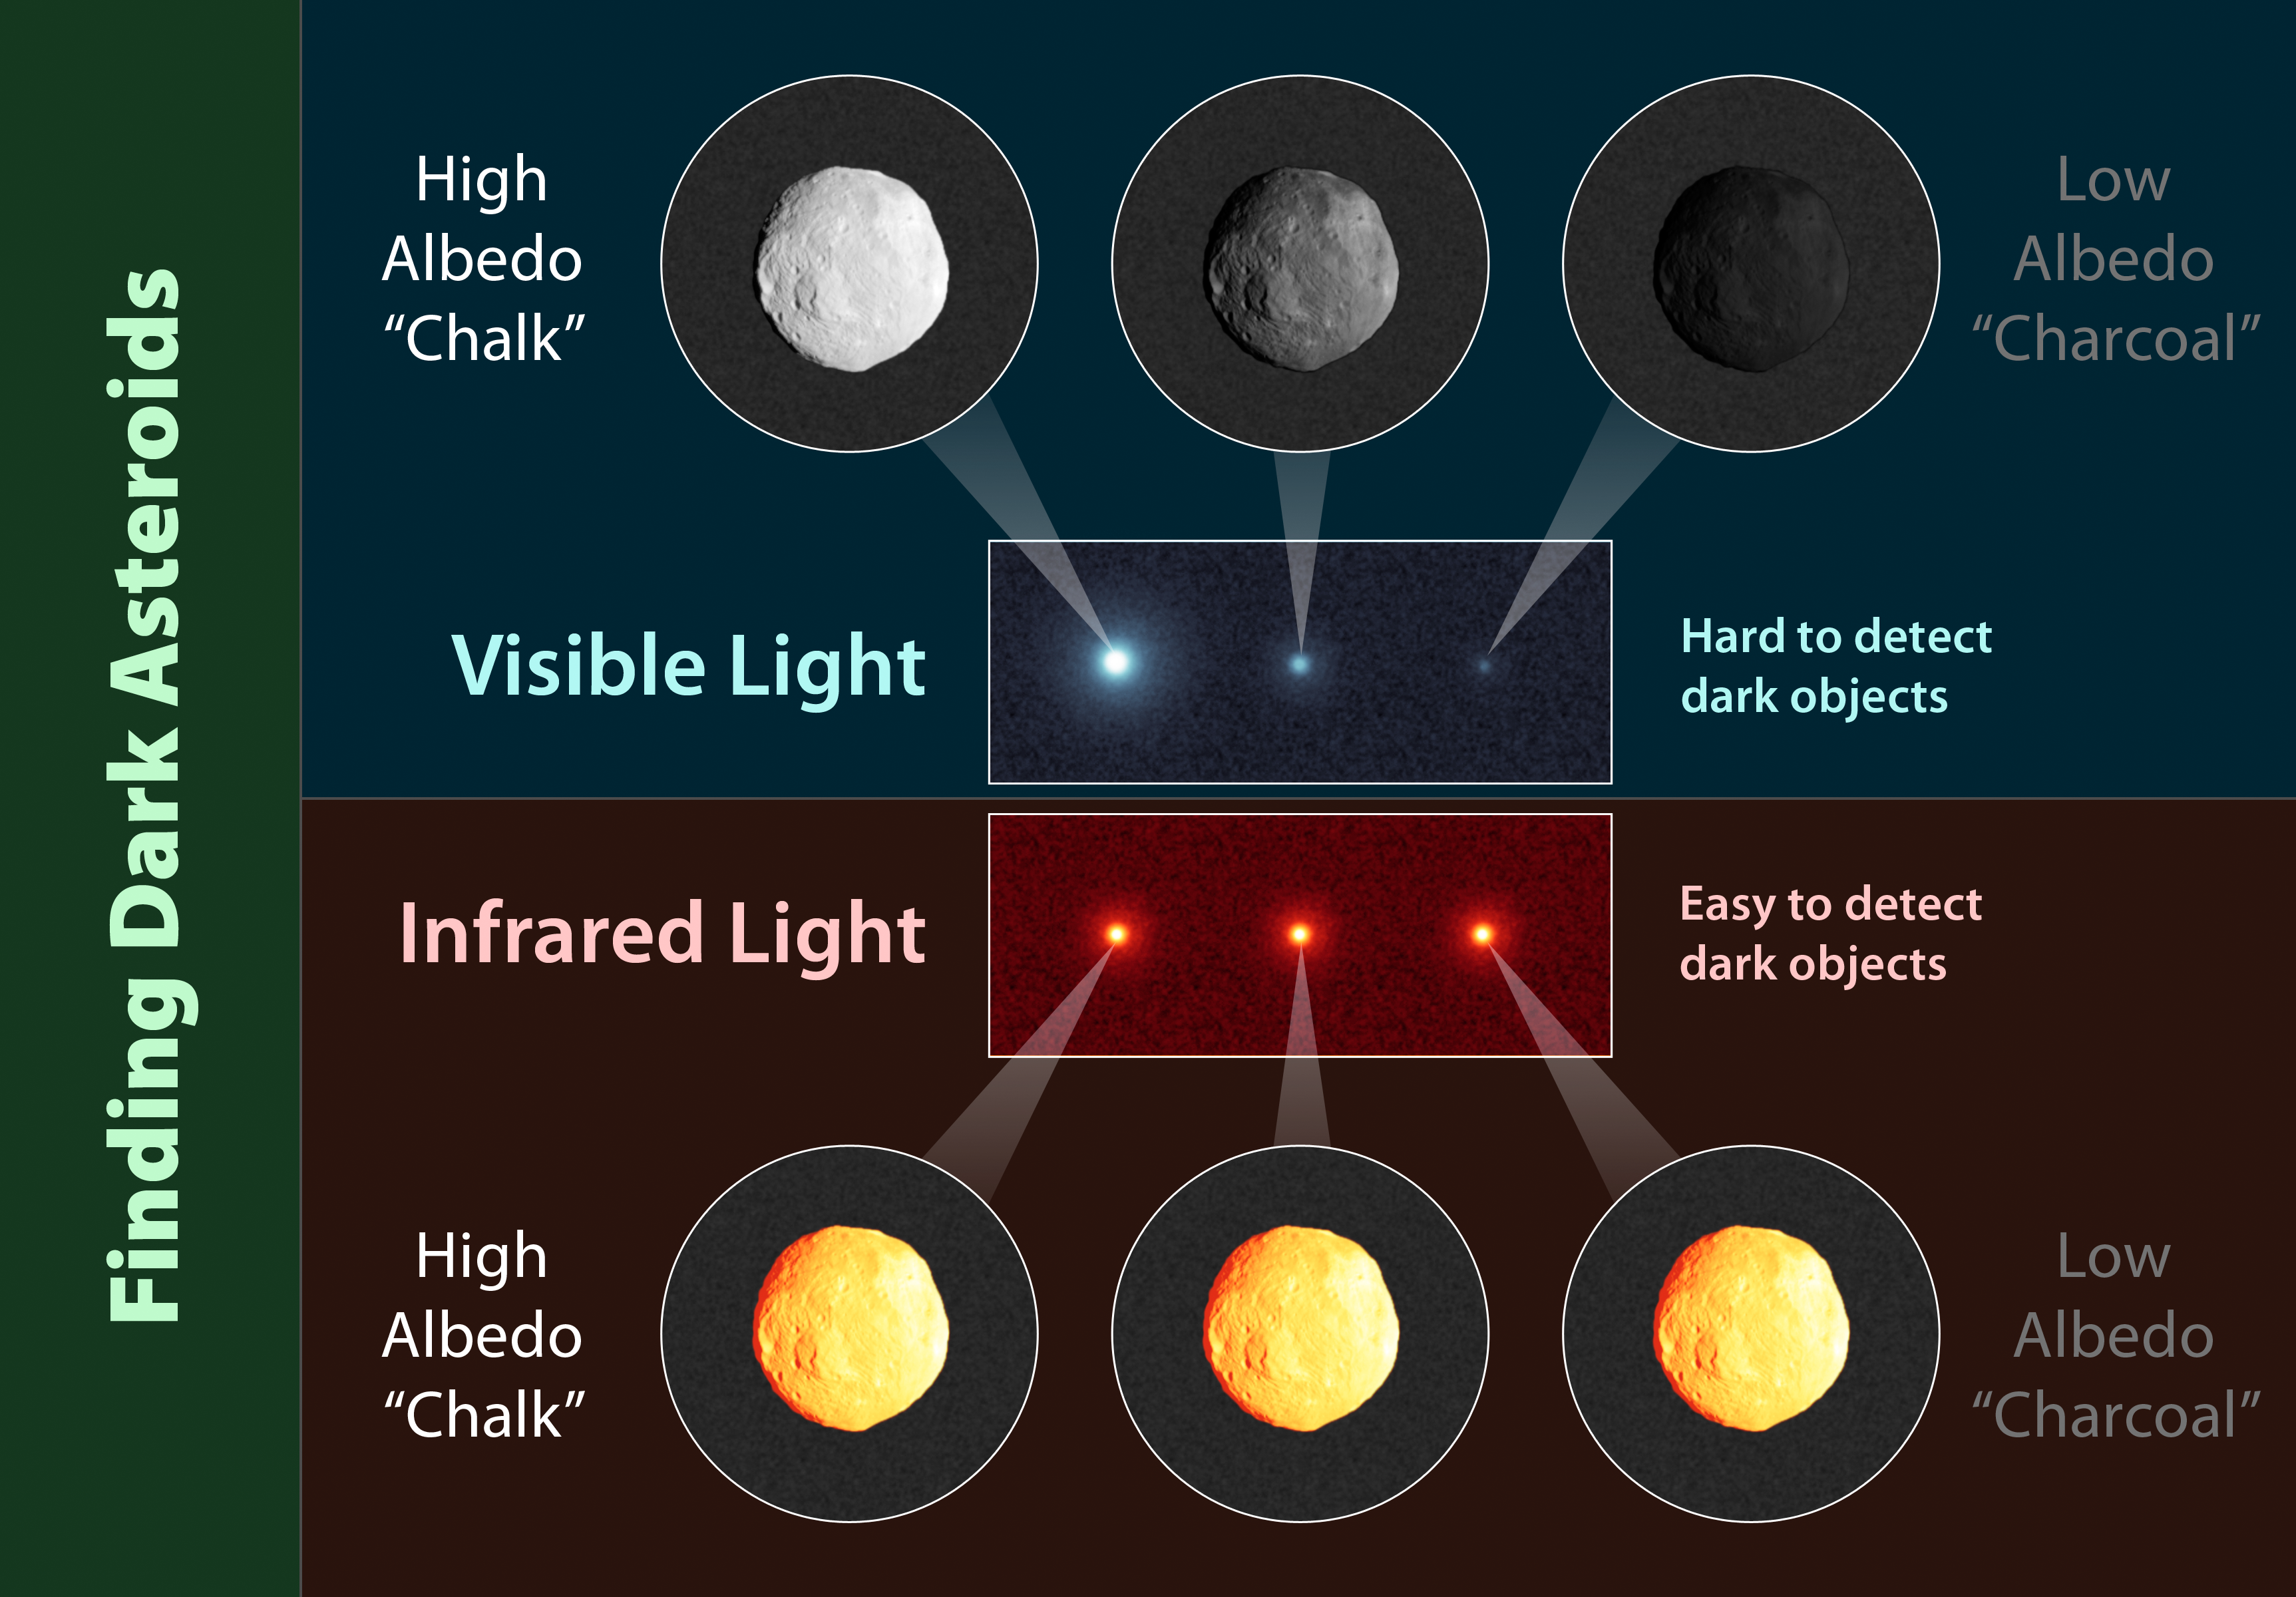

Infrared Telescopes Spy Small, Dark Asteroids

This chart illustrates why infrared-sensing telescopes are more suited to finding small, dark asteroids than telescopes that detect visible light. The top of the chart shows how three asteroids of the same size but differing compositions would appear in visible light. An asteroid that has a shinier surface, or higher albedo, will appear brighter than a dark asteroid, even though they are the same size. This is because a shinier asteroid will reflect more visible light from the sun.

The bottom of the chart shows the same three asteroids when viewed in infrared light. They appear to be the same brightness, regardless of their albedo. Objects of the same size will radiate about the same amount of infrared light, as result of being heated by the sun. It’s easier for an infrared telescope to see a small, dark asteroid because it senses the object’s heat signature and not the little amounts of reflected sunlight.

JPL manages the Wide-field Infrared Survey Explorer for NASA’s Science Mission Directorate, Washington. The principal investigator, Edward Wright, is at UCLA. The mission was competitively selected under NASA’s Explorers Program managed by the Goddard Space Flight Center, Greenbelt, Md. The science instrument was built by the Space Dynamics Laboratory, Logan, Utah, and the spacecraft was built by Ball Aerospace & Technologies Corp., Boulder, Colo. Science operations and data processing take place at the Infrared Processing and Analysis Center at the California Institute of Technology in Pasadena. Caltech manages JPL for NASA.

Credit: NASA/JPL-Caltech